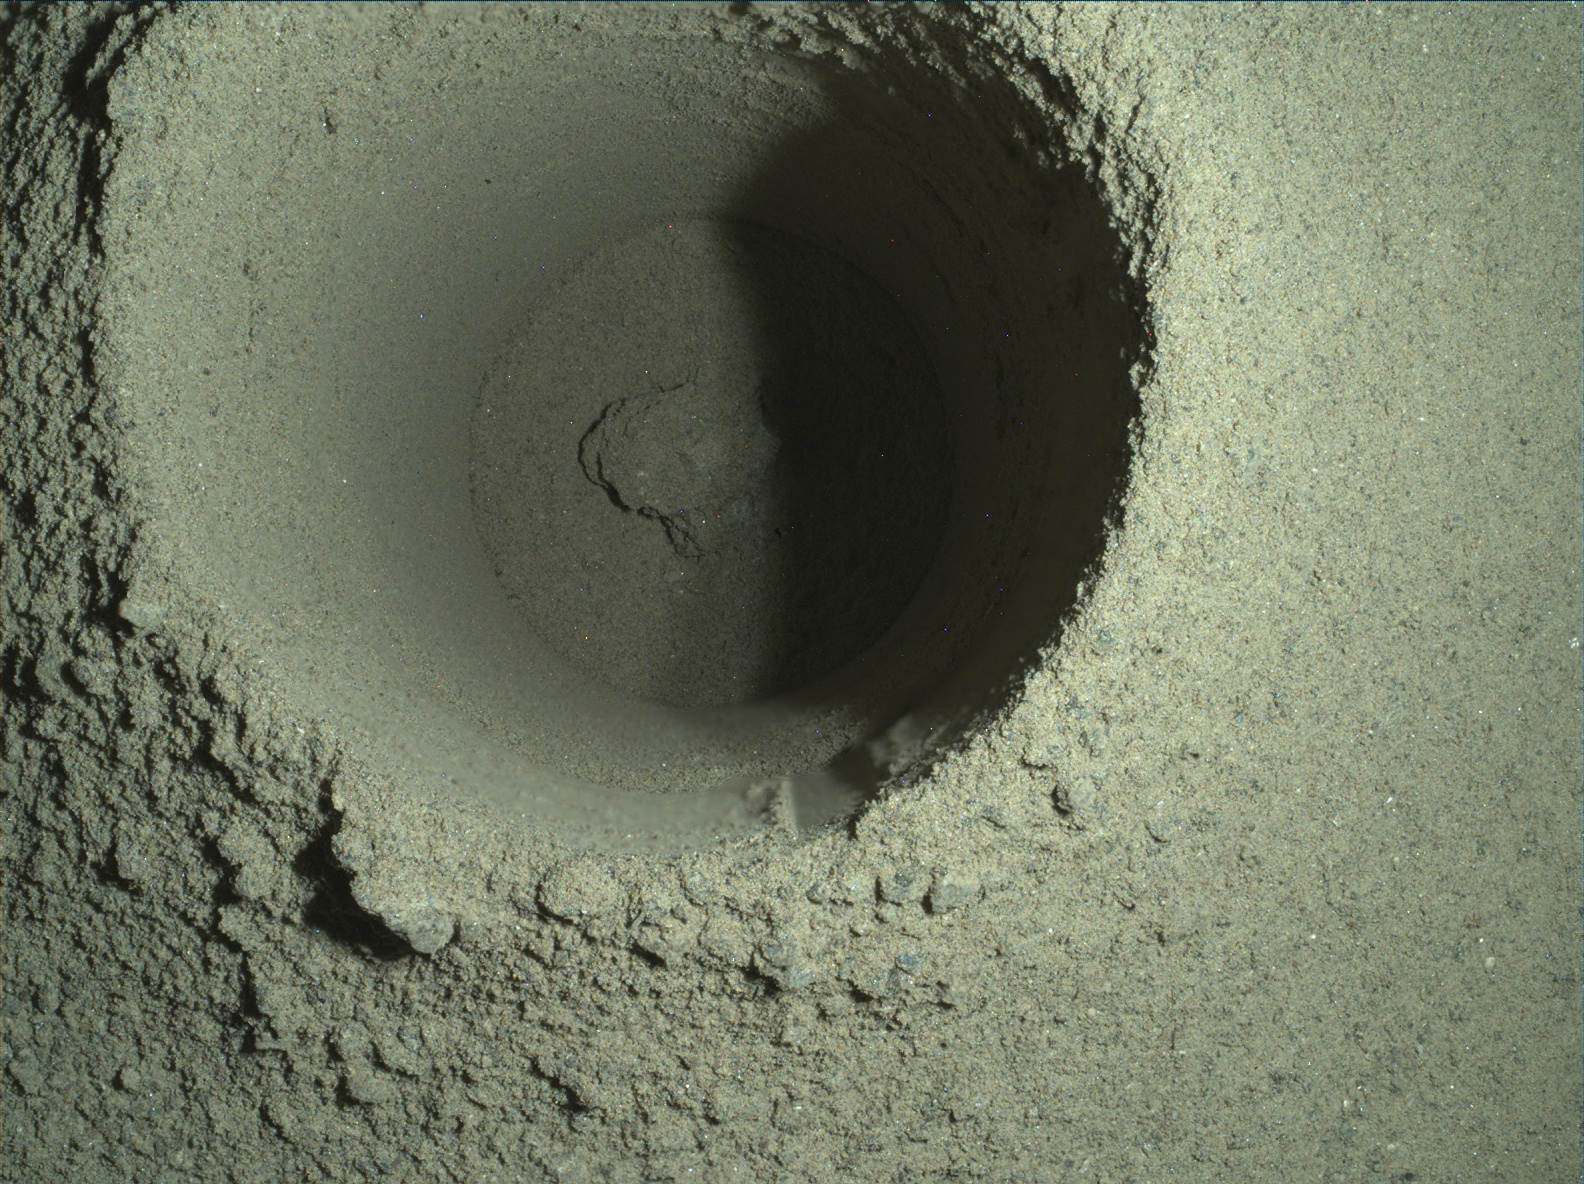

WATSON Image of Perseverance’s First Borehole

This composite image of the first borehole drilled by NASA’s Perseverance rover on Mars was generated using multiple images taken by the rover’s WATSON (Wide Angle Topographic Sensor for Operations and eNgineering) imager. The borehole is 1.06 inches (2.7 centimeters) in diameter.

A subsystem of the SHERLOC (Scanning Habitable Environments with Raman & Luminescence for Organics & Chemicals) instrument, WATSON can document the structure and texture within a drilled target, and its data can be used to derive depth measurements. The image was taken on the mission’s 165th Martian day, or sol, at night in order to reduce self-shadowing within the borehole that can occur during daylight imaging. Some of WATSON’s white LEDs illuminated the borehole.

NASA’s Jet Propulsion Laboratory built and manages operations of Perseverance and Ingenuity for the agency. Caltech in Pasadena, California, manages JPL for NASA. WATSON was built by Malin Space Science Systems (MSSS) in San Diego and is operated jointly by MSSS and JPL.

A key objective for Perseverance’s mission on Mars is astrobiology, including the search for signs of ancient microbial life. The rover will characterize the planet’s geology and past climate, pave the way for human exploration of the Red Planet, and be the first mission to collect and cache Martian rock and regolith (broken rock and dust).

Subsequent NASA missions, in cooperation with ESA (European Space Agency), would send spacecraft to Mars to collect these sealed samples from the surface and return them to Earth for in-depth analysis.

The Mars 2020 Perseverance mission is part of NASA’s Moon to Mars exploration approach, which includes Artemis missions to the Moon that will help prepare for human exploration of the Red Planet.

JPL, which is managed for NASA by Caltech in Pasadena, California, built and manages operations of the Perseverance rover.

Credit: NASA/JPL-Caltech/MSSS